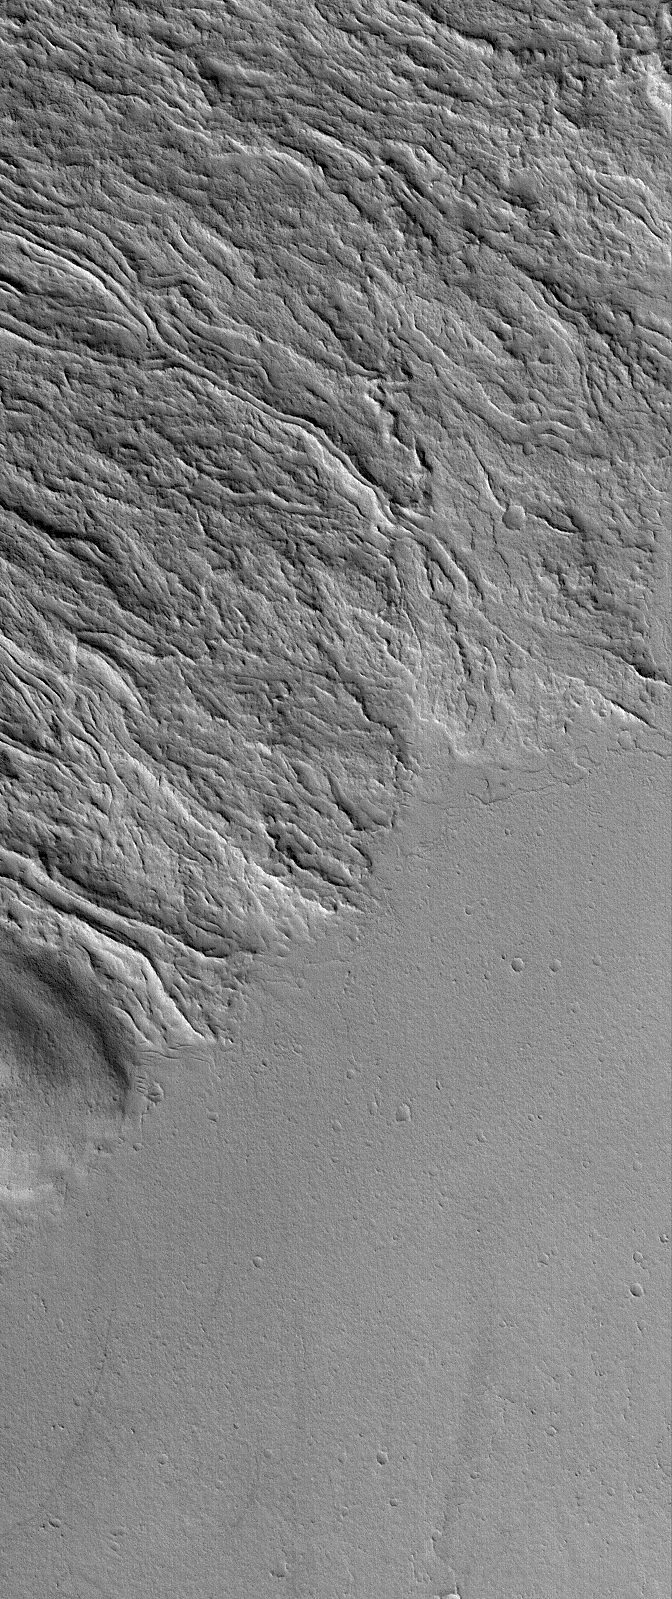

Martian Lava Flows

19 October 2005
This Mars Global Surveyor (MGS) Mars Orbiter Camera (MOC) image shows lava flows at the southeast base of the giant volcano, Olympus Mons. The flat plain in the south-southeast (bottom/lower right) portion of the image is younger than and cuts off the ends of many of the lava flows that came from the northwest (upper left). Many of the lava flows in this image exhibit channels with levees bounding their margins. As each lava flow was advancing, its outer margins cooled and hardened, forming a channel or tube through which the molten rock continued to advance.

Location near: 17.2°N, 129.0°W
Image width: width: ~3 km (~1.9 mi)
Illumination from: lower left
Season: Northern Winter

Credit: NASA/JPL/Malin Space Science Systems